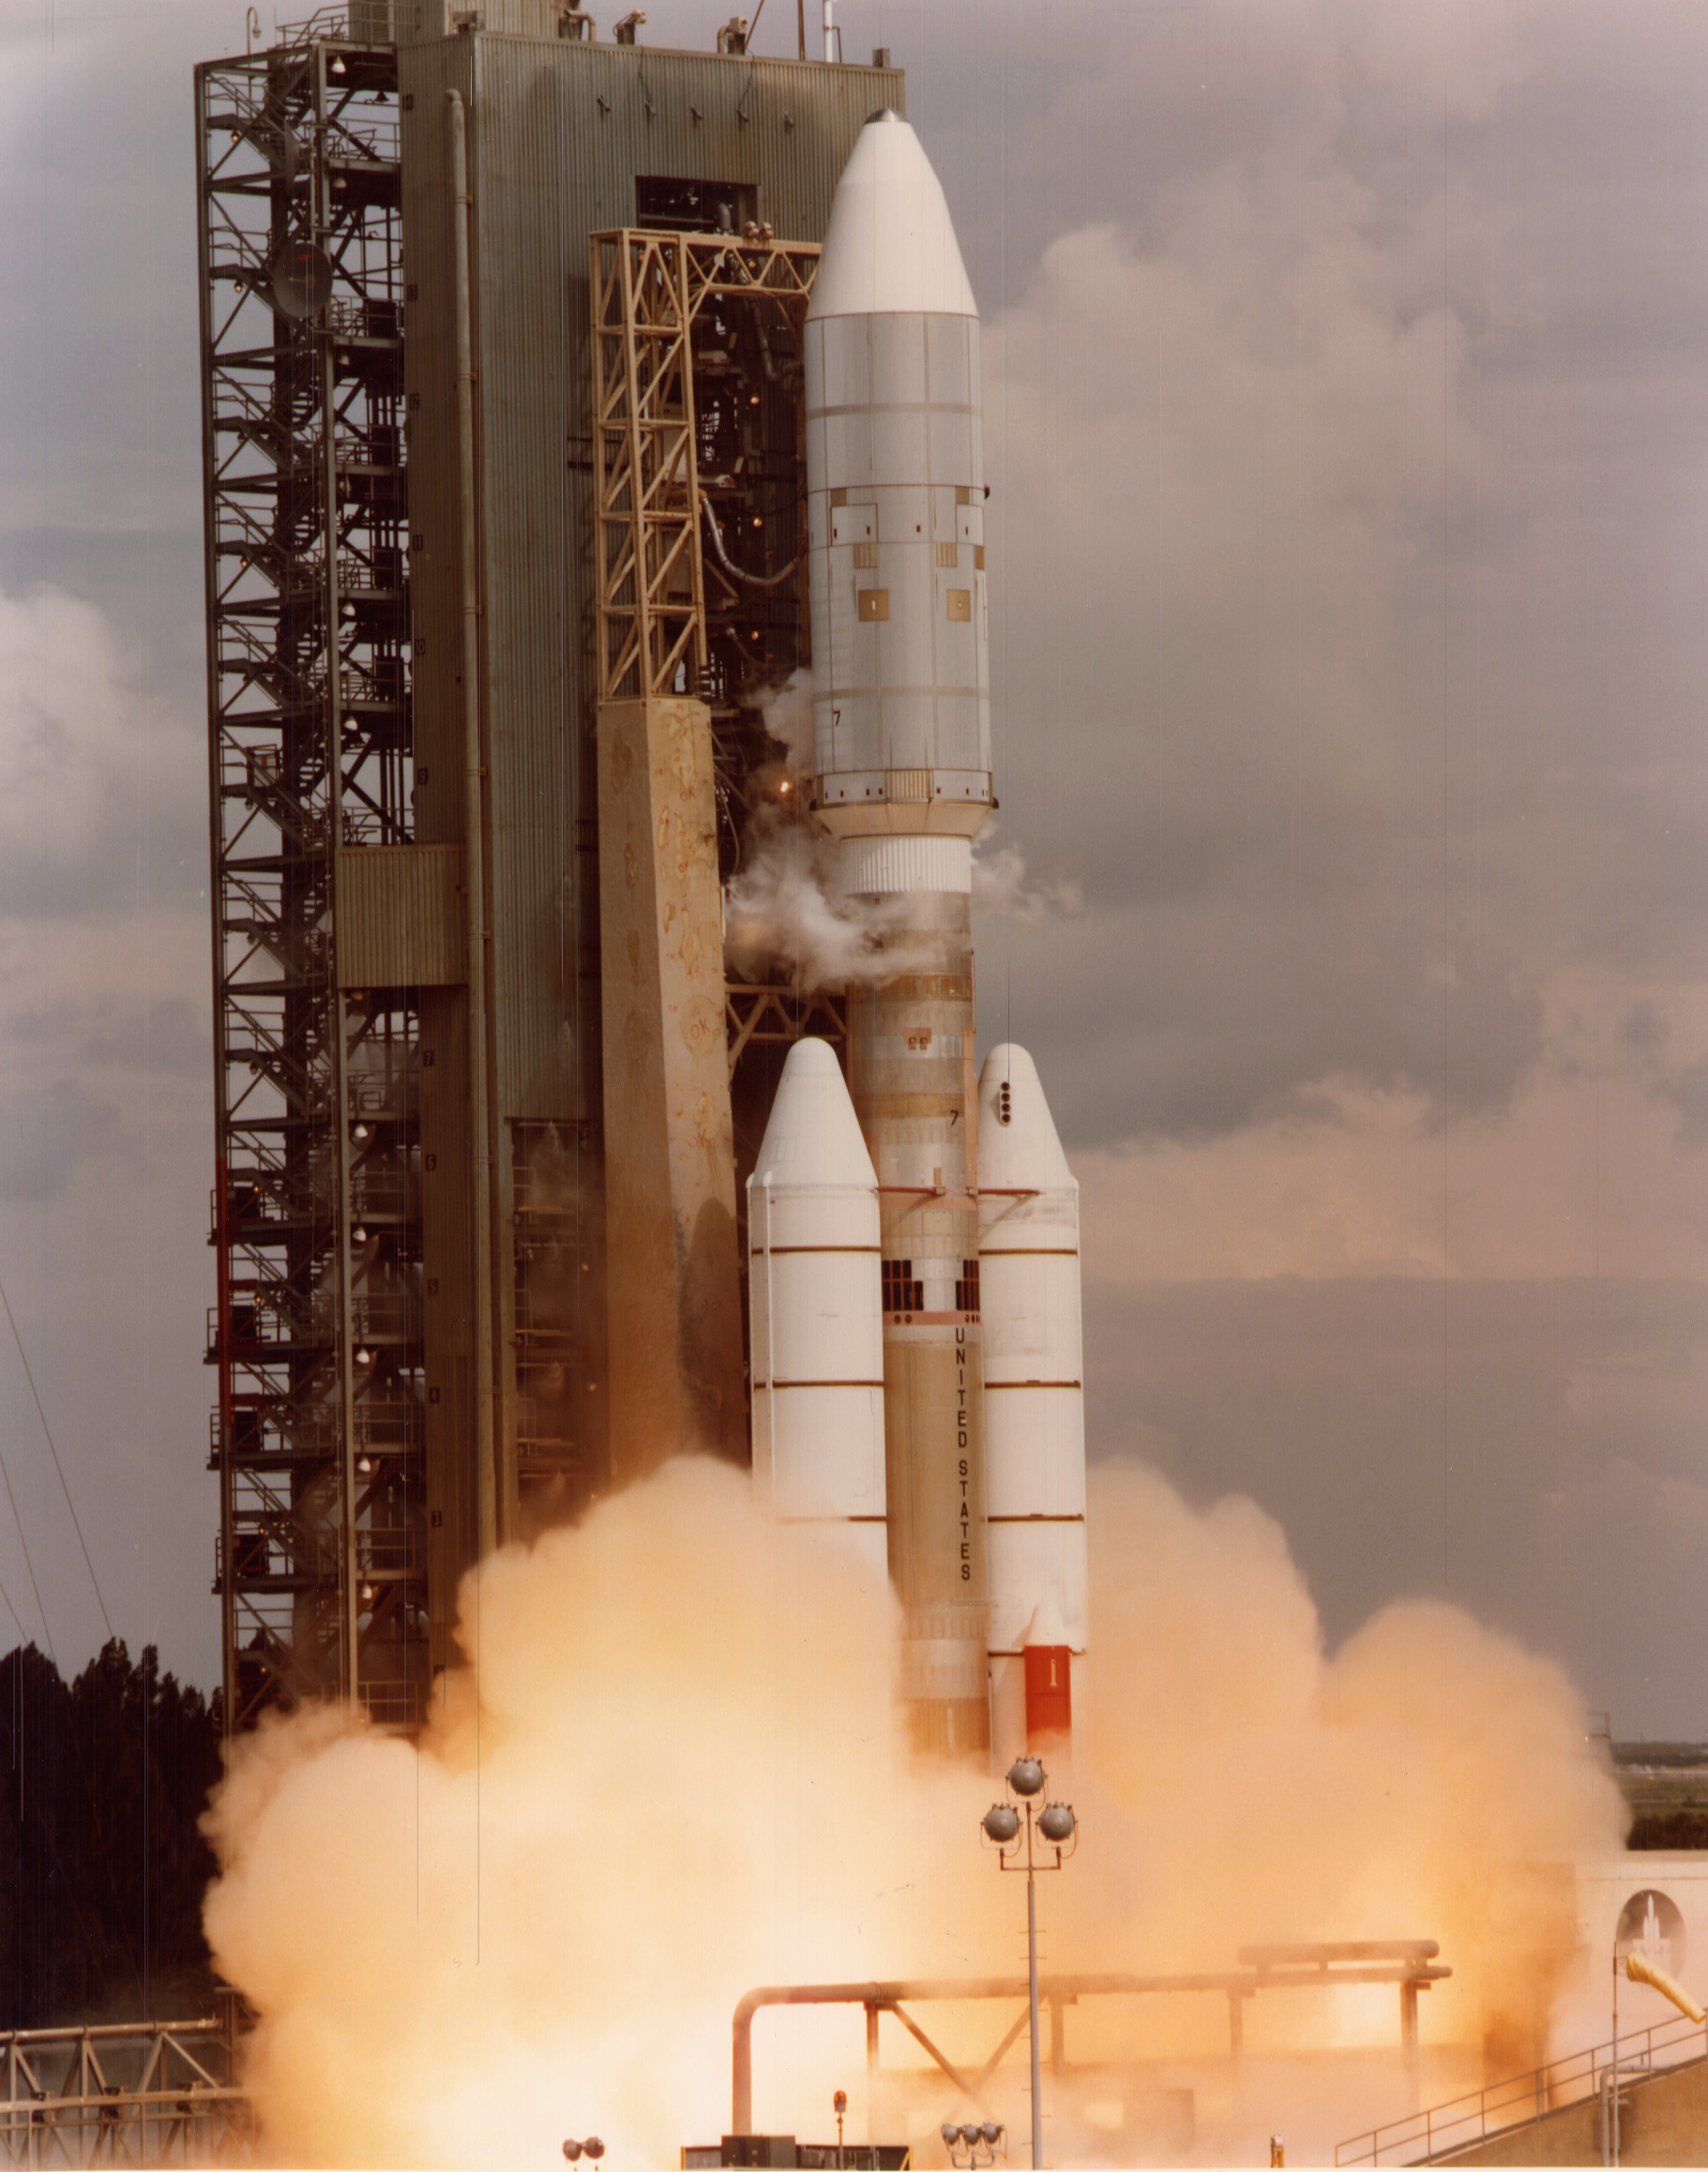

Voyager 2 Launch

NASA’s Voyager 2 spacecraft launched atop its Titan/Centaur-7 launch vehicle from Cape Canaveral Air Force Station in Florida on August 20, 1977, at 10:29 a.m. local time.

Voyager is managed for NASA by NASA’s Jet Propulsion Laboratory, Pasadena, California. JPL is a division of the California Institute of Technology, Pasadena.

Credit: NASA/JPL-Caltech